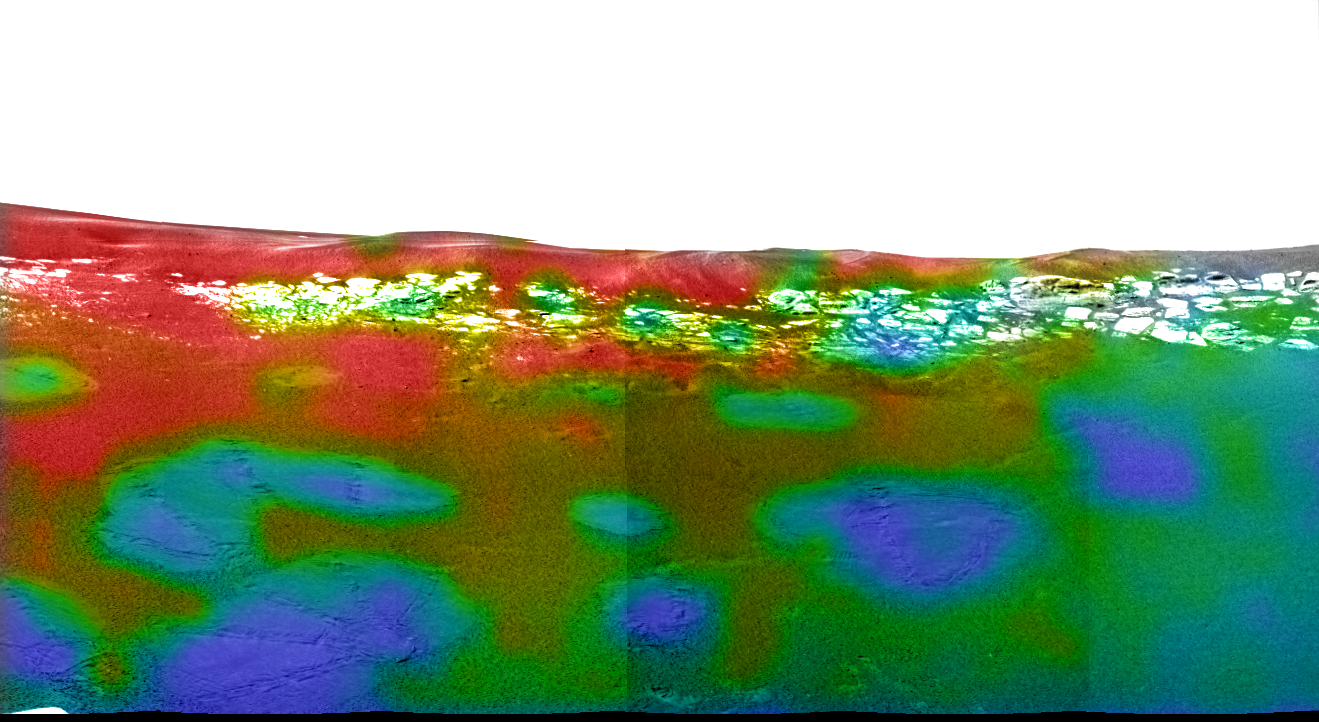

Thar be Hematite!

This map of a portion of the small crater currently encircling the Mars Exploration Rover Opportunity shows where crystalline hematite resides. Red and orange patches indicate high levels of the iron-bearing mineral, while blue and green denote low levels. The northeastern rock outcropping lining the rim of the crater does not appear to contain much hematite. Also lacking hematite are the rover’s airbag bounce marks. This image consists of data from Opportunity’s miniature thermal emission spectrometer superimposed on an image taken by the rover’s panoramic camera.

Credit: NASA/JPL/Arizona State University/Cornell